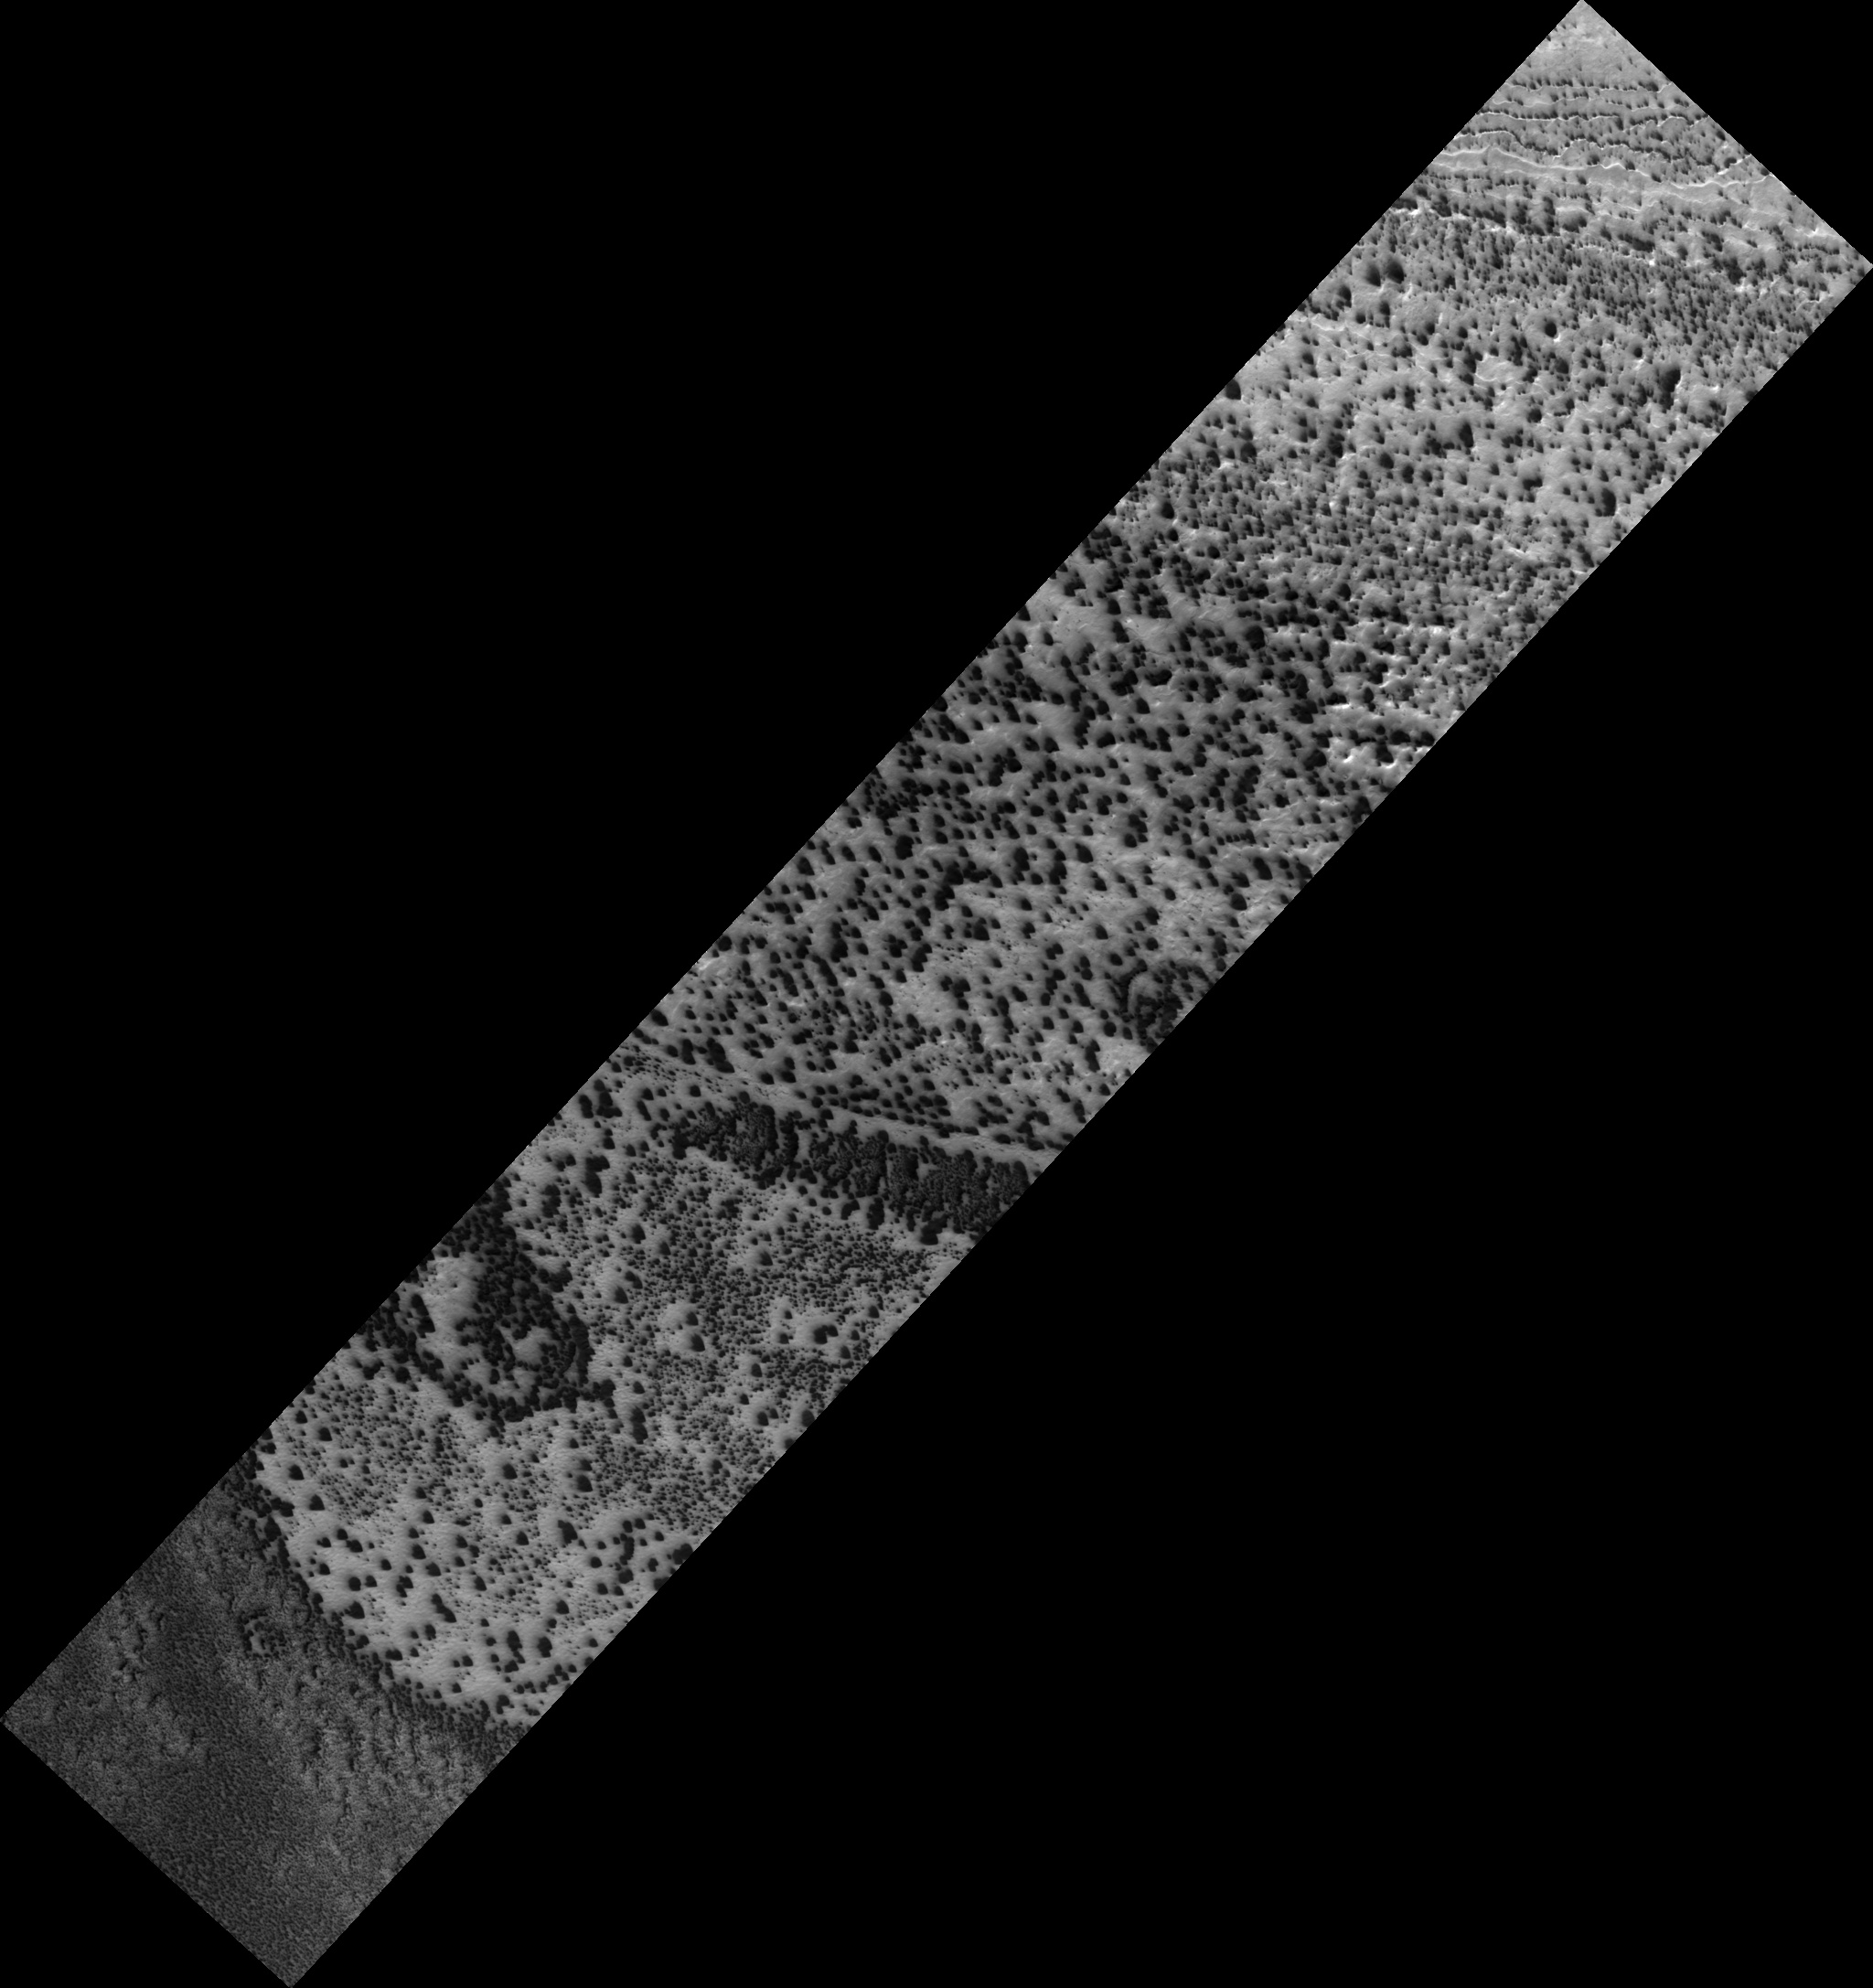

Southern Spring

Southern spring sunshine is causing the seasonal carbon dioxide cap at the south pole to evaporate. This process happens fitfully, as small and large spots expose bare ground, which warms up, causing small spots to grow.

The defrosting areas are controlled by small scale differences in topography, which cause some areas of frost to be sheltered longer than others. Once dust has accessed the surface it is blown in directions controlled by the local winds, making a distinctive fan. When the wind changes direction the fans broaden or may show multiple orientations.

It has also been proposed that dust is carried to the top of translucent seasonal carbon dioxide ice by release of gas held under pressure by the ice cap. When the pressure is released, like pulling the cork out of a champagne bottle, the gas escapes, carrying dust with it.

This is HiRISE image PSP_003193_0850.

Observation Toolbox
Acquisition date: 4 April 2007
Local Mars time: 12:49 AM
Degrees latitude (centered): -85.2°
Degrees longitude (East): 180.0°
Range to target site: 248.1 km (155.0 miles)
Original image scale range: 49.6 cm/pixel (with 2 x 2 binning) so objects ~149 cm across are resolved
Map-projected scale: 50 cm/pixel and north is up
Map-projection: POLAR STEREOGRAPHIC
Emission angle: 8.7°
Phase angle: 74.8°
Solar incidence angle: 82°, with the Sun about 8° above the horizon
Solar longitude: 211.4°, Northern Autumn

NASA’s Jet Propulsion Laboratory, a division of the California Institute of Technology in Pasadena, manages the Mars Reconnaissance Orbiter for NASA’s Science Mission Directorate, Washington. Lockheed Martin Space Systems, Denver, is the prime contractor for the project and built the spacecraft. The High Resolution Imaging Science Experiment is operated by the University of Arizona, Tucson, and the instrument was built by Ball Aerospace and Technology Corp., Boulder, Colo.

Credit: NASA/JPL/Univ. of Arizona